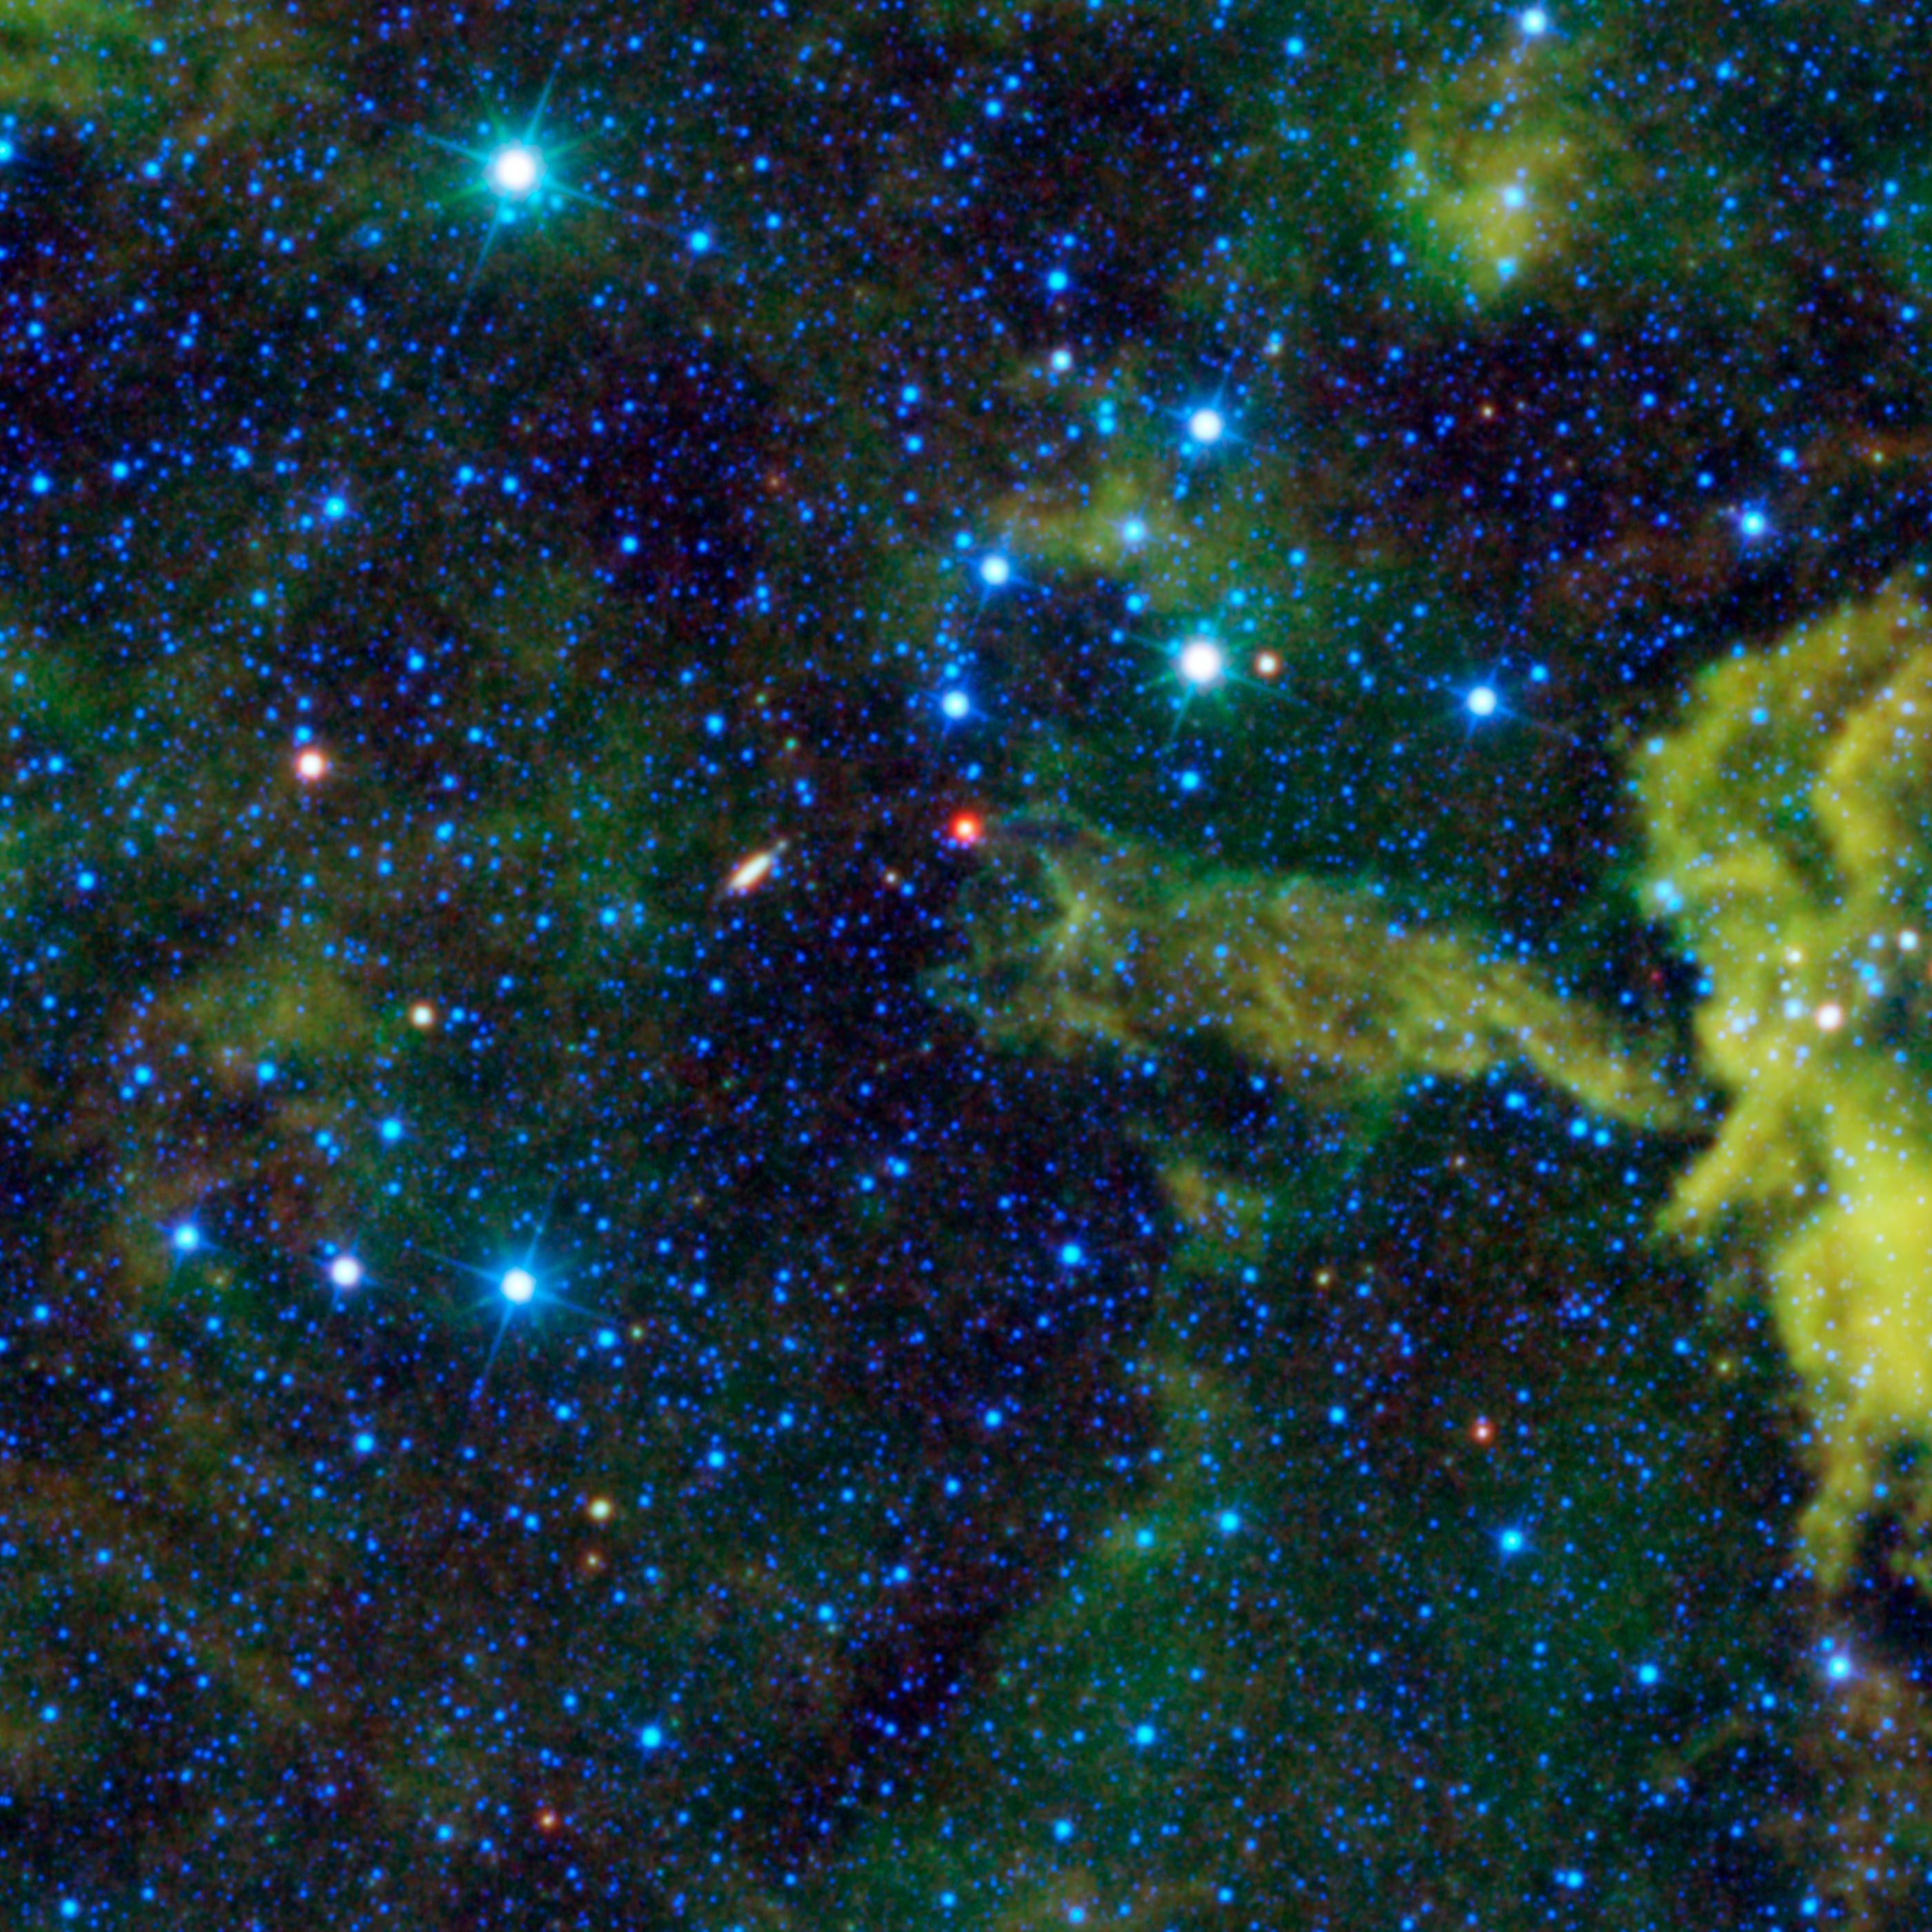

Cosmic Alligator Eats its Way through the Sky

Many people enjoy the summer pastime of imagining pictures in clouds in the sky. The same can be done with clouds in the universe. Seen here by NASA’s Wide-field Infrared Survey Explorer, or WISE, the cloud CG4 might be imagined as a cosmic alligator eating its way across the sky. Others might see a giant red-nosed slug.

The open jaws of the alligator appear poised to chomp down on a red star. This red source is the young stellar object, called Spitzer 073425.3-465409. Young stellar objects are exactly what they sound like: stars that are in their early stages of formation. The reddish color of this star is due to its surrounding dust that glows in infrared light.

A little further towards the left lies a galaxy that will make a nice dessert for the alligator (or slug). The galaxy is ESO 257-19, a spiral galaxy that appears elongated because it is inclined to our field of view. At approximately 118,000,000 light-years distant, ESO 257-19 is extremely far away. By comparison, CG4 and Spitzer 073425.3-465409 are 1,300 light-years distant, placing them both well within the bounds of the Milky Way Galaxy.

The letters CG in CG4 stand for cometary globule. Despite its name, a cometary globule is not a comet. Comets are icy chunks of frozen gases with embedded rock and dust that orbit around the sun. Cometary globules resemble comets in shape in that they appear to have an opaque “head” and a luminous “tail,” but have a vastly different scale than comets. Rather than being a densely packed “snowball” with a tail millions of miles long, CG4 is actually a cloud of gas and dust trillions of miles across. The gas in this cloud is heated by nearby young, hot massive stars, causing it to glow in infrared light.

Color in this image represents specific wavelengths of infrared light. Blue and cyan represent light emitted at 3.4 and 4.6 microns, primarily from hot stars. Green and red represent light emitted at 12 and 22 microns, primarily from clouds of dust.

JPL manages the Wide-field Infrared Survey Explorer for NASA’s Science Mission Directorate, Washington. The principal investigator, Edward Wright, is at UCLA. The mission was competitively selected under NASA’s Explorers Program managed by the Goddard Space Flight Center, Greenbelt, Md. The science instrument was built by the Space Dynamics Laboratory, Logan, Utah, and the spacecraft was built by Ball Aerospace & Technologies Corp., Boulder, Colo. Science operations and data processing take place at the Infrared Processing and Analysis Center at the California Institute of Technology in Pasadena. Caltech manages JPL for NASA.

Credit: NASA/JPL-Caltech/UCLA